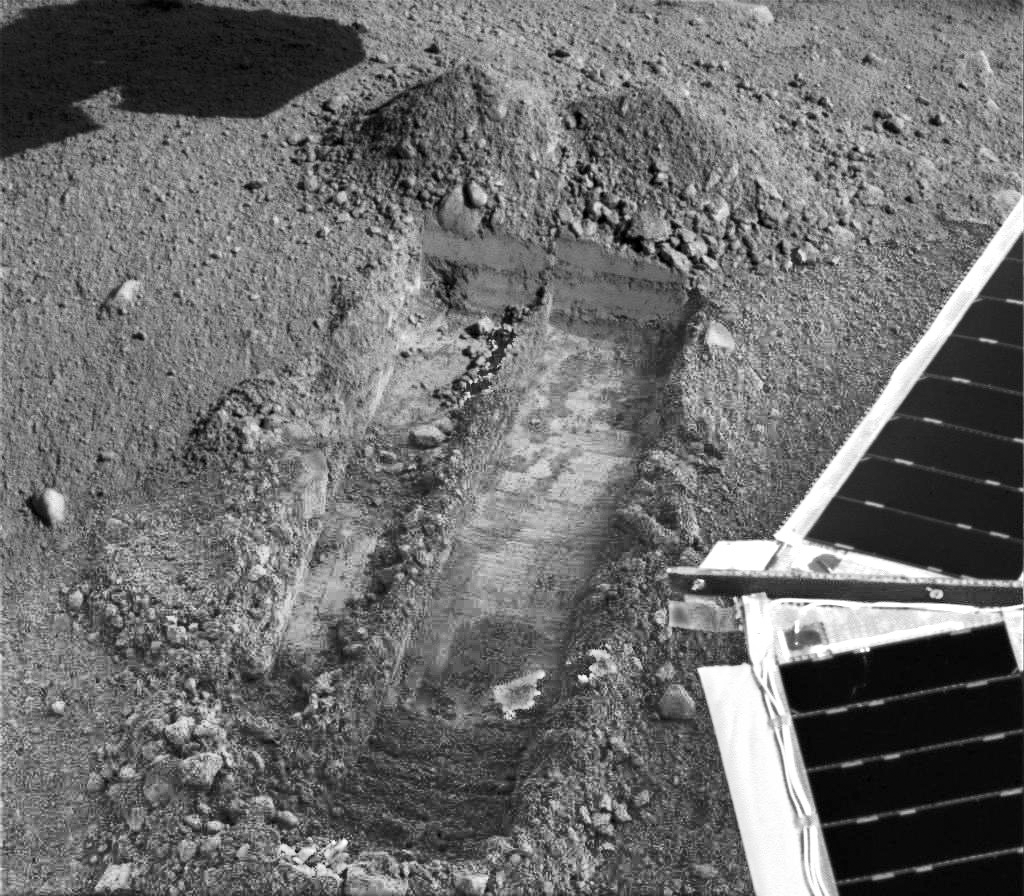

Snow White Trenches

This image was acquired by NASA’s Phoenix Mars Lander’s Surface Stereo Imager on the 25th Martian day of the mission, or Sol 24 (June 19, 2008), after the May 25, 2008, landing. This image shows the trenches informally called “Snow White 1” (left) and “Snow White 2” (right). The trench is about 5 centimeters (2 inches) deep and 30 centimeters (12 inches) long.

“Snow White” is located in a patch of Martian soil near the center of a polygonal surface feature, nicknamed “Cheshire Cat.” The “dump pile” is located at the top of the trench, the side farthest away from the lander, and has been dubbed “Croquet Ground.” The digging site has been named “Wonderland.”

This image has been enhanced to brighten shaded areas.

The Phoenix Mission is led by the University of Arizona, Tucson, on behalf of NASA. Project management of the mission is by NASA’s Jet Propulsion Laboratory, Pasadena, Calif. Spacecraft development is by Lockheed Martin Space Systems, Denver.

Photojournal Note: As planned, the Phoenix lander, which landed May 25, 2008 23:53 UTC, ended communications in November 2008, about six months after landing, when its solar panels ceased operating in the dark Martian winter.

Credit: NASA/JPL-Caltech/University of Arizona/Texas A&M University/NASA Ames